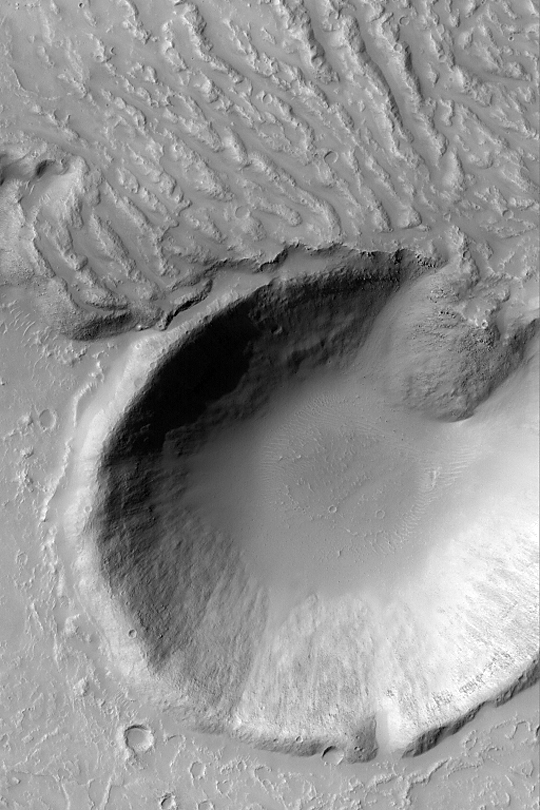

Lava Flow and Impact Crater

MGS MOC Release No. MOC2-333, 17 April 2003

This Mars Global Surveyor (MGS) Mars Orbiter Camera (MOC) picture obtained in April 2003 shows the margin of a large lava flow south of Tharsis near 33.5°S, 137.5°W. Some of the lava broke out and poured into an adjacent crater formed by meteor impact. The picture covers an area about 3 km (1.9 mi) wide; the crater is more than twice the size of the famous Meteor Crater in northern Arizona, U.S.A. Sunlight illuminates the scene from the upper left.

Credit: NASA/JPL/Malin Space Science Systems